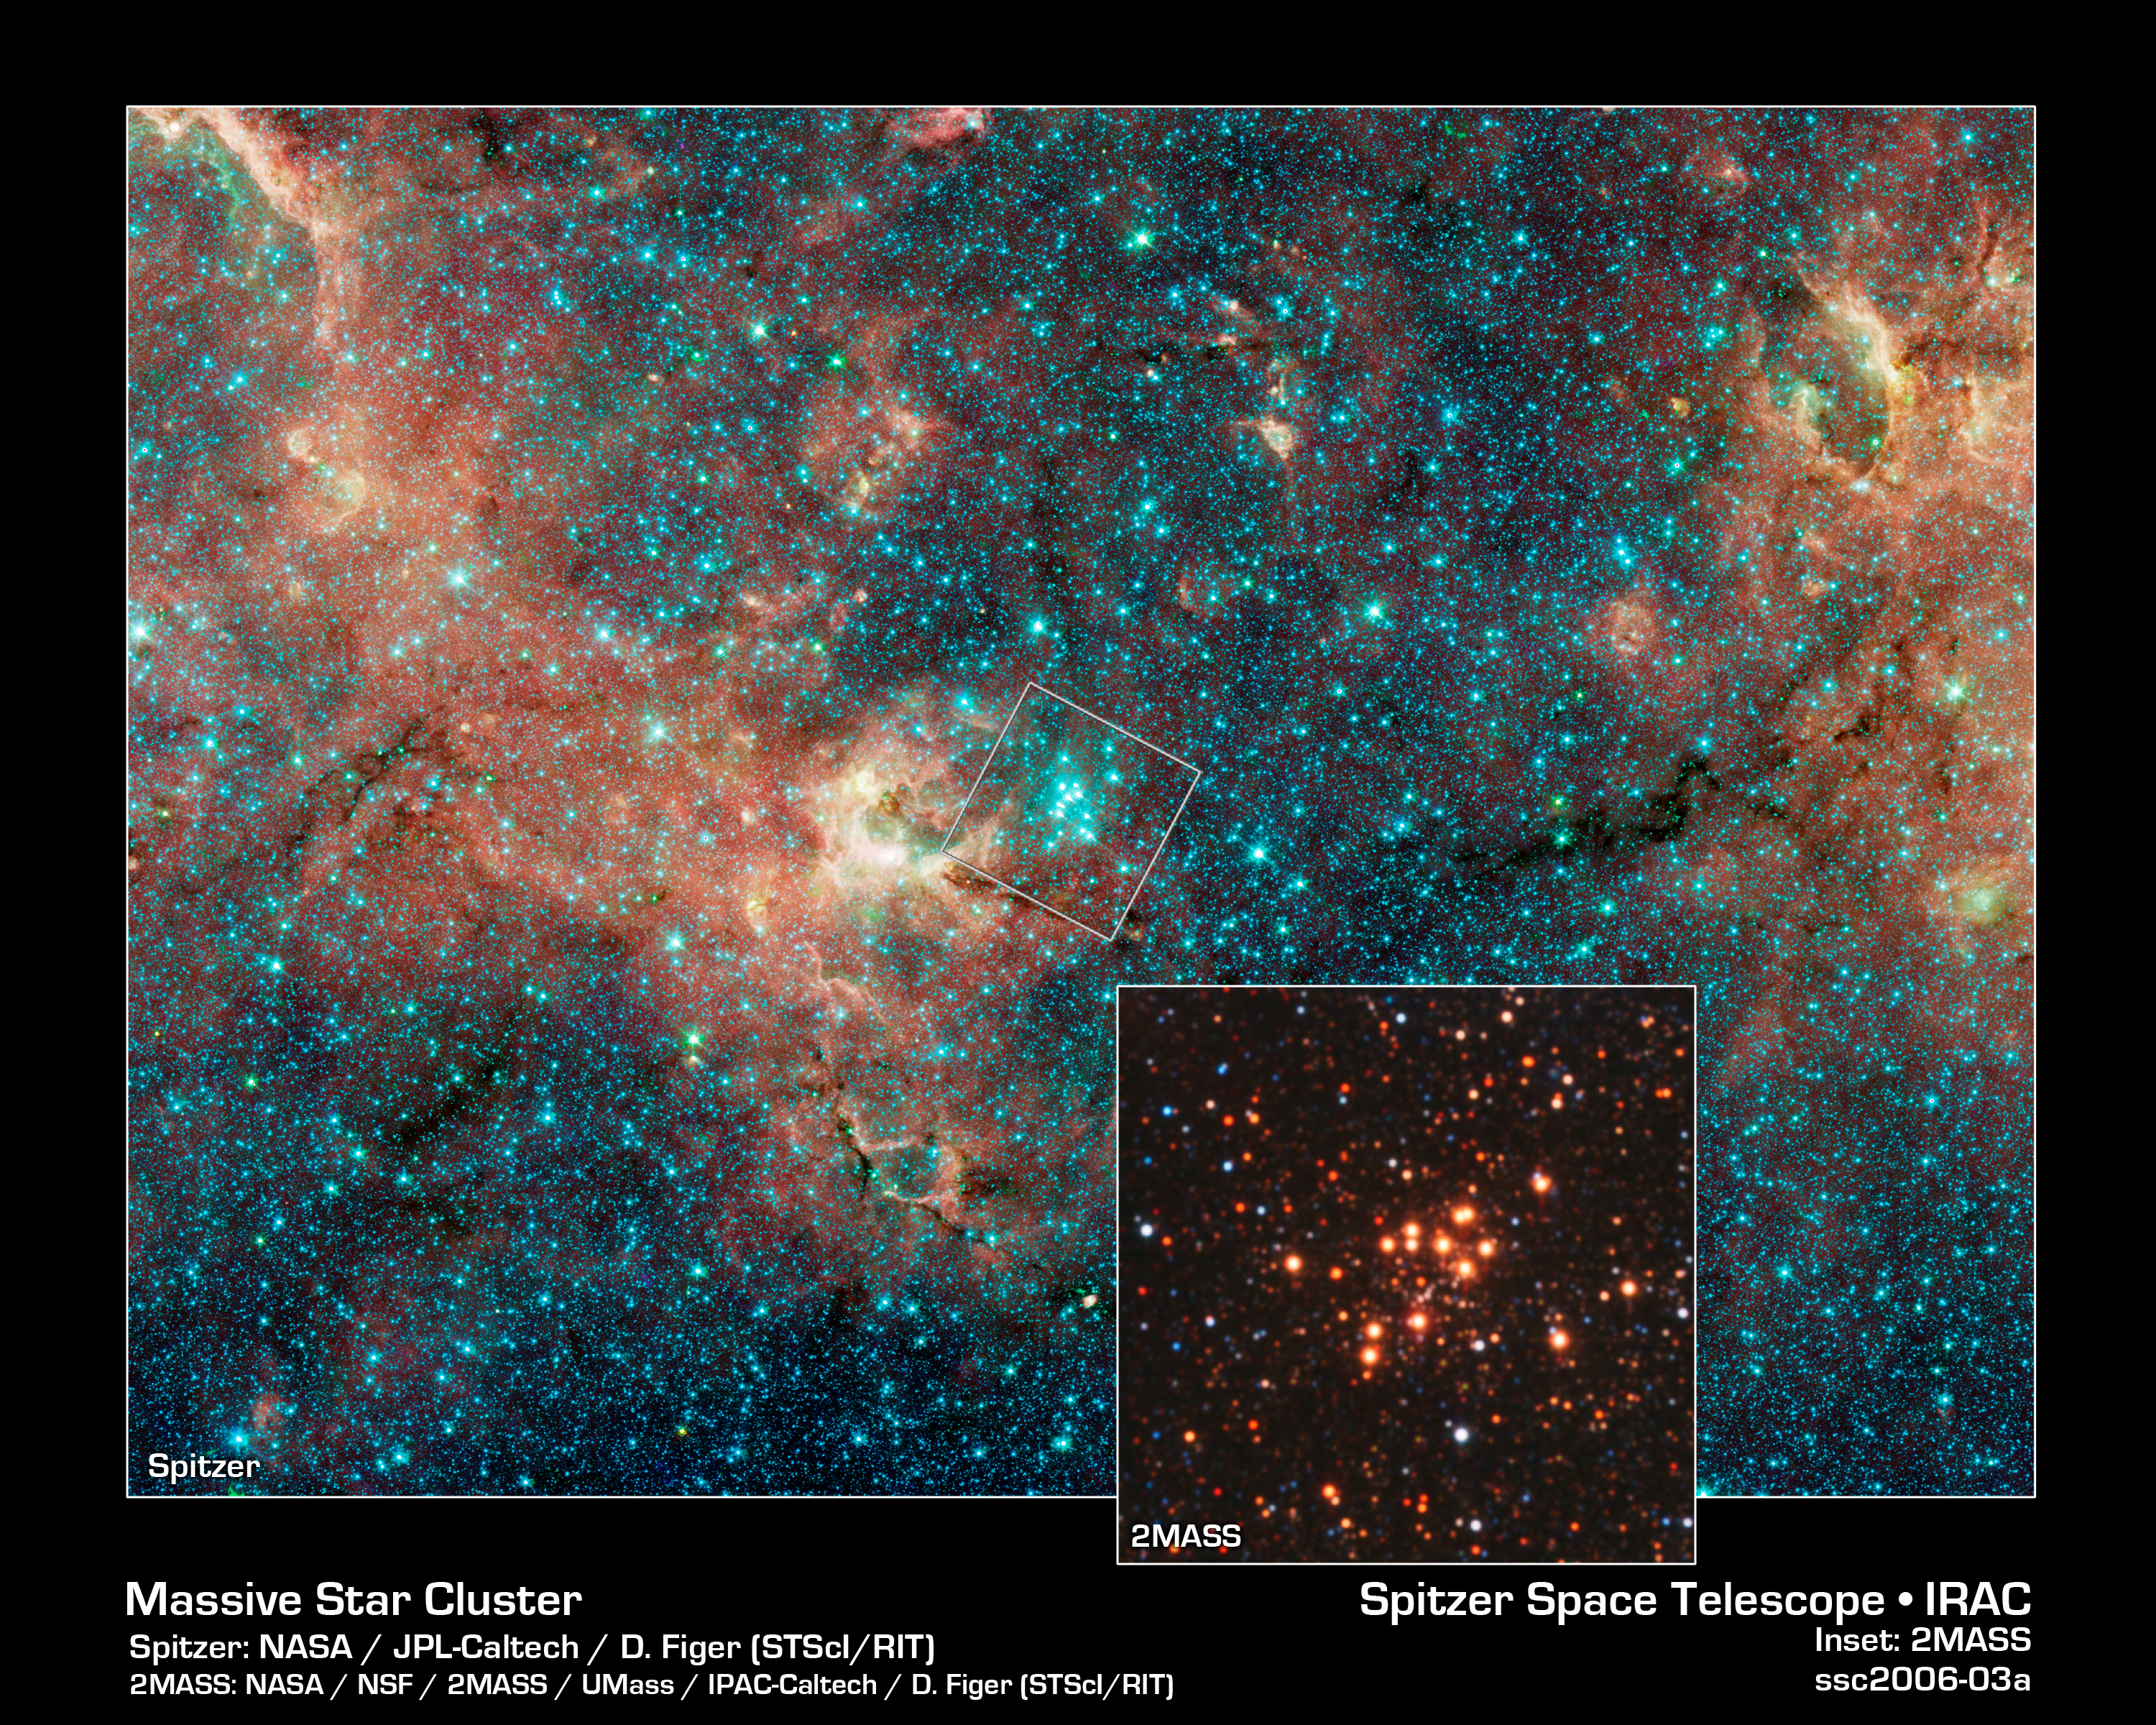

A Hidden, Massive Star Cluster Awash with Red Supergiants

The sky is a jewelry box full of sparkling stars in these infrared images. The crown jewels are 14 massive stars on the verge of exploding as supernovae.

These hefty stars reside in one of the most massive star clusters in the Milky Way Galaxy. The bluish cluster is inside the white box in the large image, which shows the star-studded region around it. A close-up of the cluster can be seen in the inset photo.

These large stars are a tip-off to the mass of the young cluster. Astronomers estimate that the cluster is at least 20,000 times as massive as the Sun. Each red supergiant is about 20 times the Sun's mass.

The larger color-composite image was taken by the Spitzer Space Telescope for the Galactic Legacy Infrared Mid-Plane Survey Extraordinaire (GLIMPSE) Legacy project. The survey penetrates obscuring dust along the thick disk of our galaxy to reveal never-before-seen stars and star clusters.

The false colors in the image correspond to infrared-light emission. The stars in the large color-composite image all appear blue because they emit most of their infrared light at shorter wavelengths.

The inset image, a false-color composite, was captured by the Two Micron All Sky Survey (2MASS). Astronomers identified the cluster as a potential behemoth after spotting it in the 2MASS catalogue. They then used the Infrared Multi-object Spectrograph at the Kitt Peak National Observatory in Arizona to analyze the cluster's colors. From that analysis, they discovered the red supergiants. They confirmed the red supergiants' pedigree by studying the colors of other red supergiants in data taken by the Spitzer Space Telescope.

The cluster lies 18,900 light-years away in the direction of the constellation Scutum. It is the first in a survey of 130 potentially massive star clusters in the Milky Way that astronomers will study over the next five years using a variety of telescopes, including the Spitzer and Hubble space telescopes.

The Spitzer image was taken April 4, 2004; the 2MASS image on July 4, 1999.

The science team that studied the star cluster consists of Don Figer, Space Telescope Science Institute/Rochester Institute of Techology; John MacKenty, Massimo Robberto, and Kester Smith, Space Telescope Science Institute; Francisco Najarro, Instituto de Estructura de la Materia in Madrid, Spain: Rolf Kudritzki, University of Hawaii in Honolulu; and Artemio Herrero, Universidad de La Laguna in Tenerife, Spain.

Credit: NASA/JPL-Caltech, D. Figer (STScI/RIT)